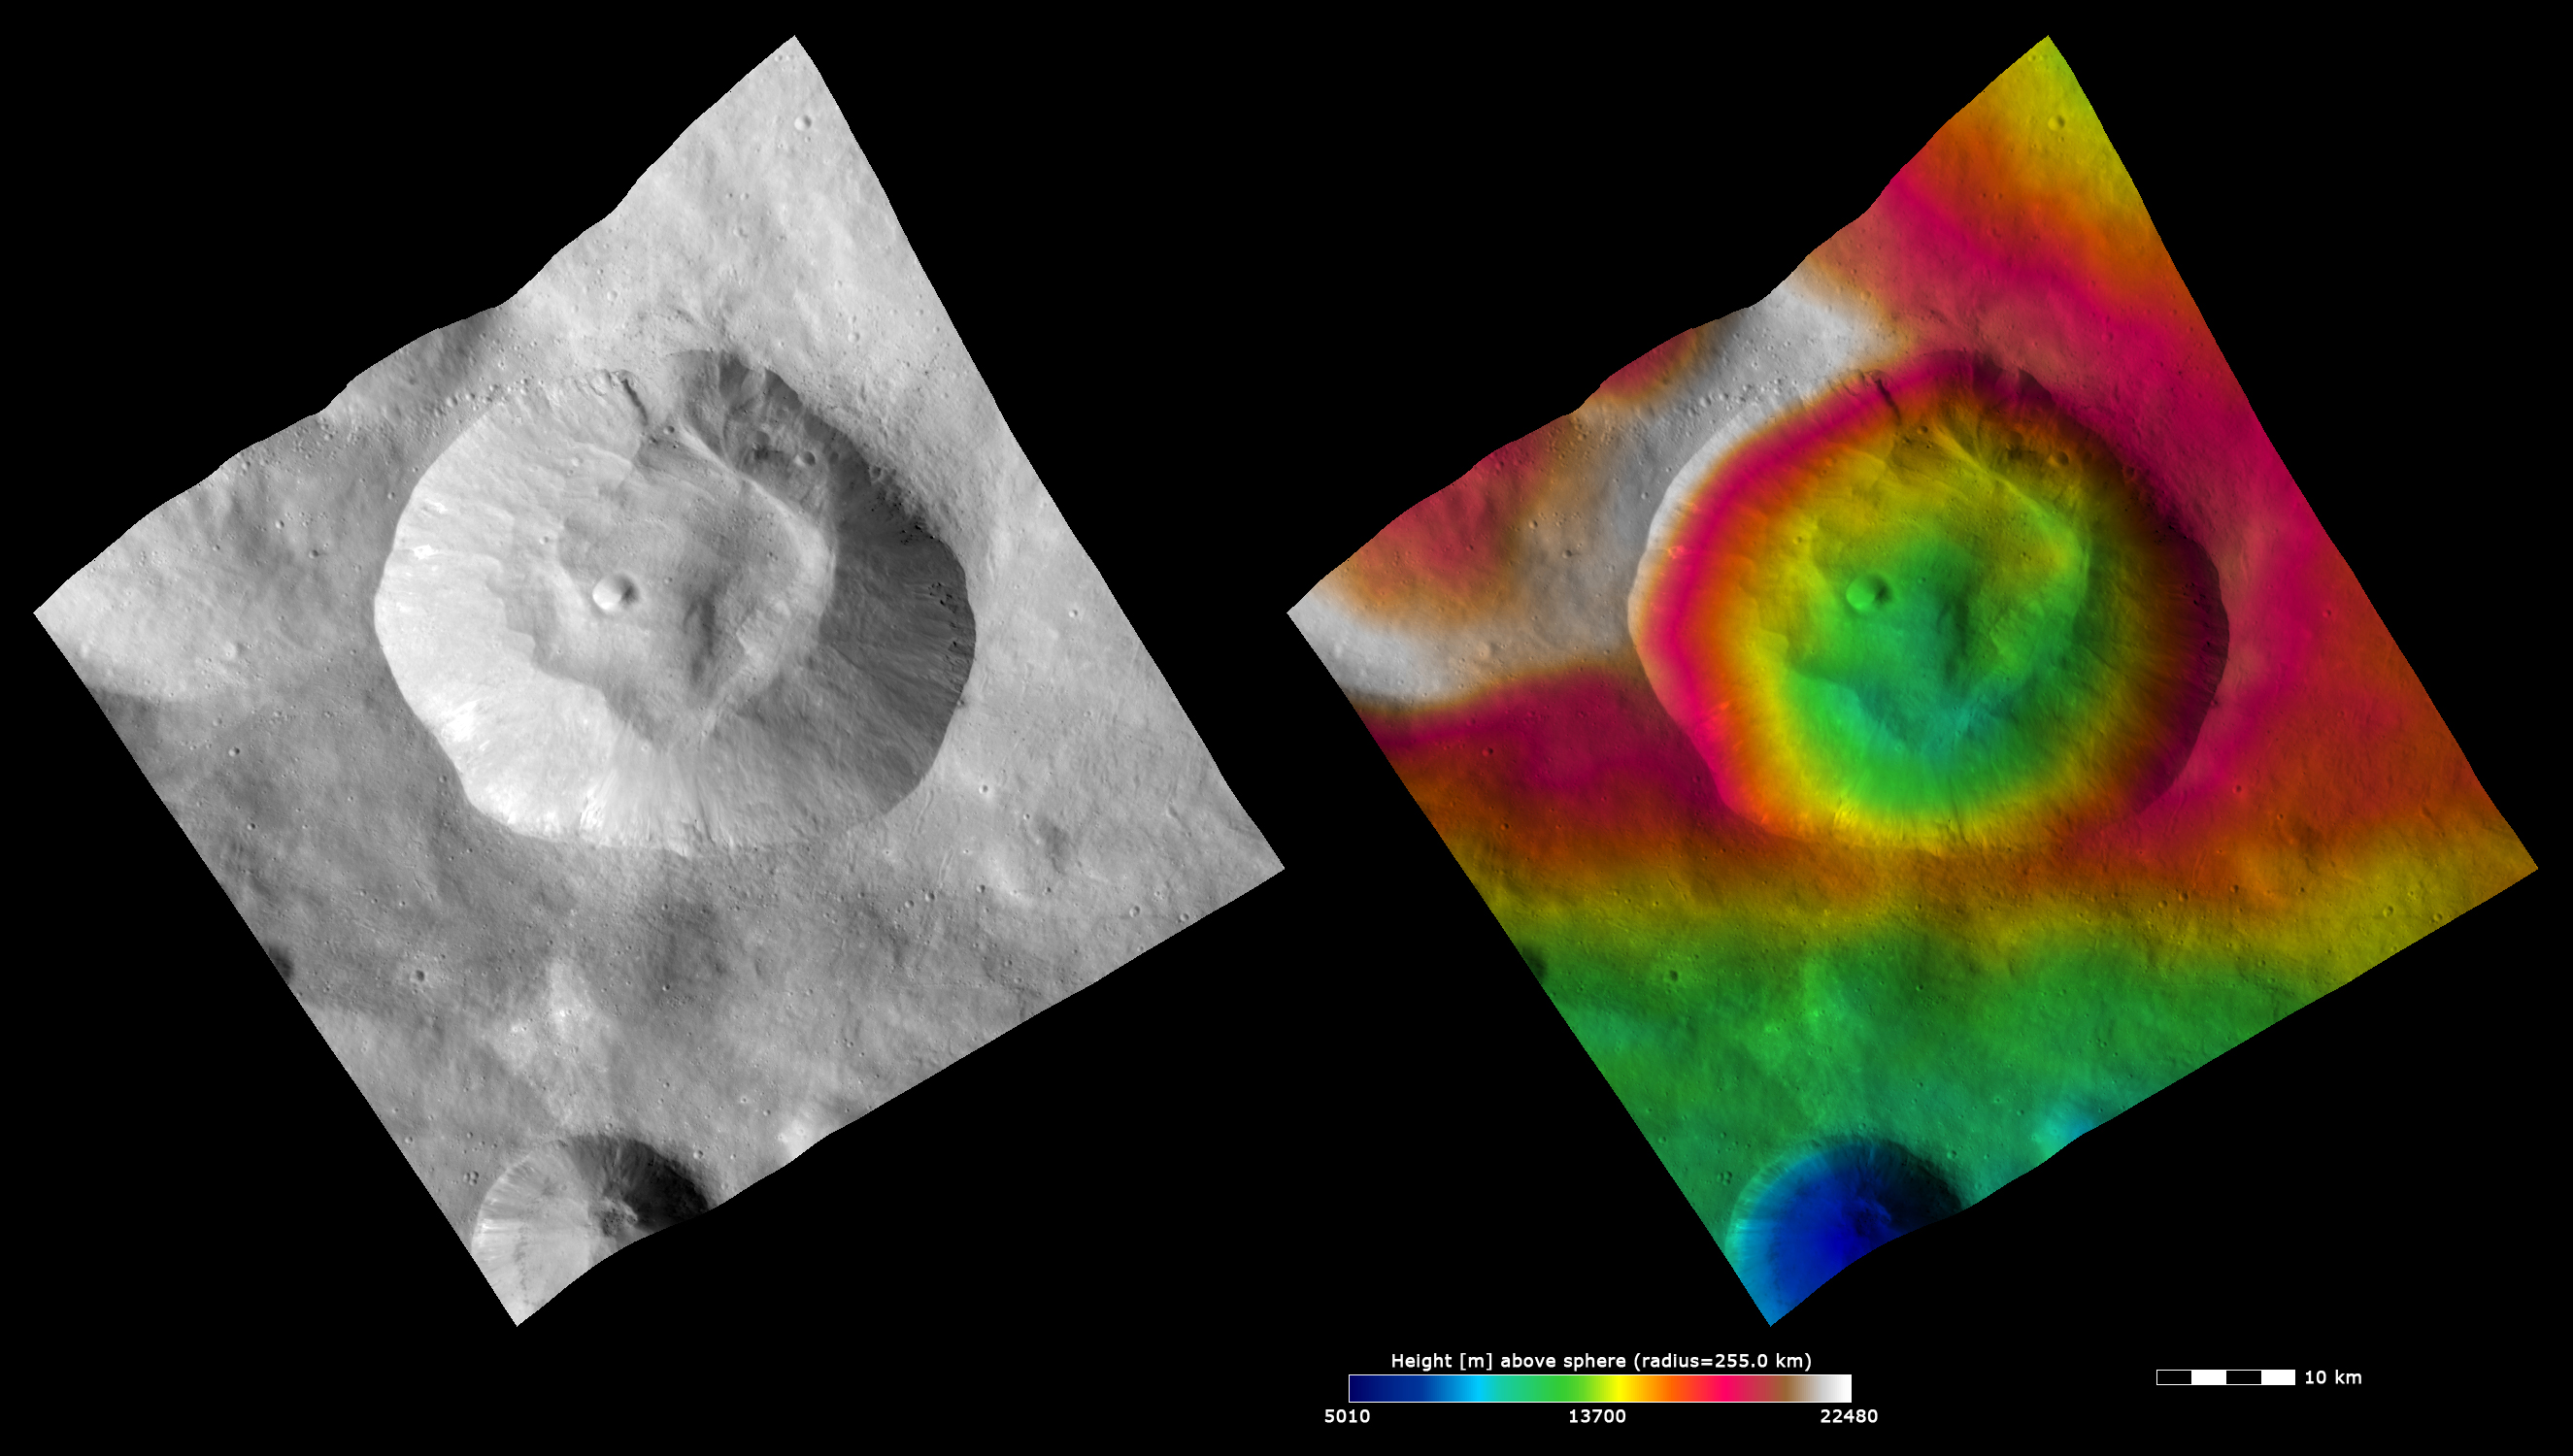

Topography and Albedo Image of Pinaria Crater

These Dawn FC (framing camera) images show Pinaria crater, after which Pinaria quadrangle is named. The left image is an albedo image, which is taken directly through the clear filter of the FC. Such an image shows the albedo (e.g. brightness/darkness) of the surface. The right image uses the same albedo image as its base but then a color-coded height representation of the topography is overlain onto it. The topography is calculated from a set of images that were observed from different viewing directions, allowing stereo reconstruction. The various colors correspond to the height of the area. The white and red areas in the top half of the image are the highest areas and the blue area in the crater in the bottom of the image is the lowest area. Pinaria crater is a distinctive crater because it has an unusually shaped, fresh rim and because there is a lot of piled up slumped material in its center. This slumped material means that the center of the crater has roughly the same height as the lower crater walls, as seen in the topography image. Fresher, but less voluminous, material is seen slumping into Pinaria crater from the walls and rim in the albedo image. This includes some bright and dark material. Many young fresh impact craters are also visible on the slumped material.

These images are located in Vesta’s Pinaria quadrangle and the center latitude and longitude of the image is 31.2°S, 31.2°E. NASA’s Dawn spacecraft obtained this image with its framing camera on October 12th 2011. This image was taken through the camera’s clear filter. The distance to the surface of Vesta is 700 km and the image has a resolution of about 70 meters per pixel. This image was acquired during the HAMO (High Altitude Mapping Orbit) phase of the mission. The images are lambert-azimuthal map projected.

The Dawn mission to Vesta and Ceres is managed by NASA’s Jet Propulsion Laboratory, a division of the California Institute of Technology in Pasadena, for NASA’s Science Mission Directorate, Washington D.C. UCLA is responsible for overall Dawn mission science. The Dawn framing cameras have been developed and built under the leadership of the Max Planck Institute for Solar System Research, Katlenburg-Lindau, Germany, with significant contributions by DLR German Aerospace Center, Institute of Planetary Research, Berlin, and in coordination with the Institute of Computer and Communication Network Engineering, Braunschweig. The Framing Camera project is funded by the Max Planck Society, DLR, and NASA/JPL.

Credit: NASA/JPL-Caltech/UCLA/MPS/DLR/IDA